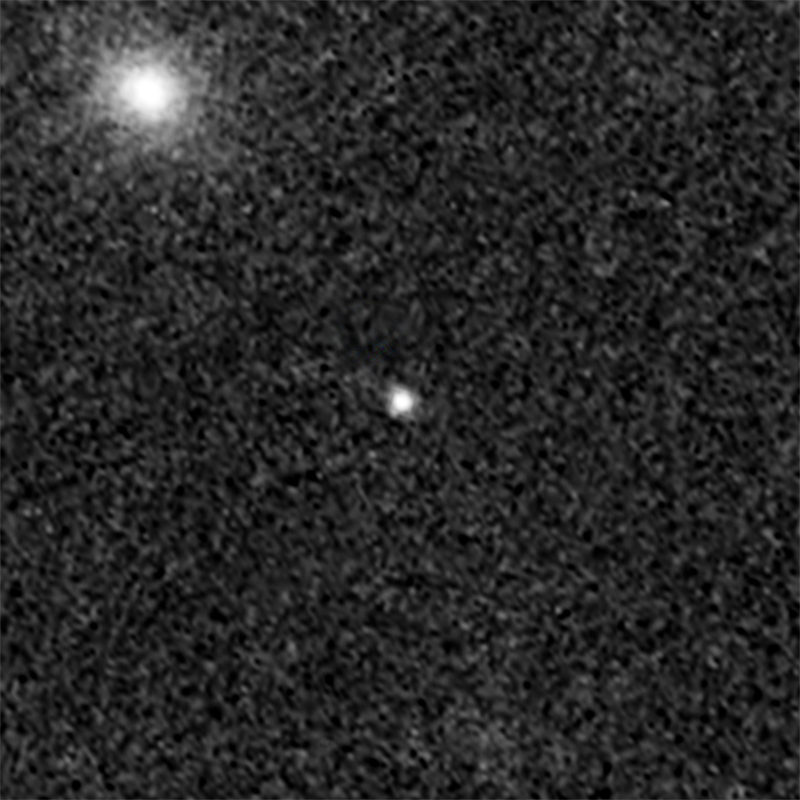

Supernova Didius (After Outburst)

Object Name: Supernova Didius
Object Description: Gravitationally Lensed Supernovae
Instrument: HST/ACS/WFC
Filters: F850LP

Credit: NASA, ESA, C. McCully (Rutgers University), A. Koekemoer (STScI), M. Postman (STScI), A. Riess (STScI/JHU), S. Perlmutter (UC Berkeley, LBNL), J. Nordin (LBNL, UC Berkeley), and D. Rubin (Florida State University)